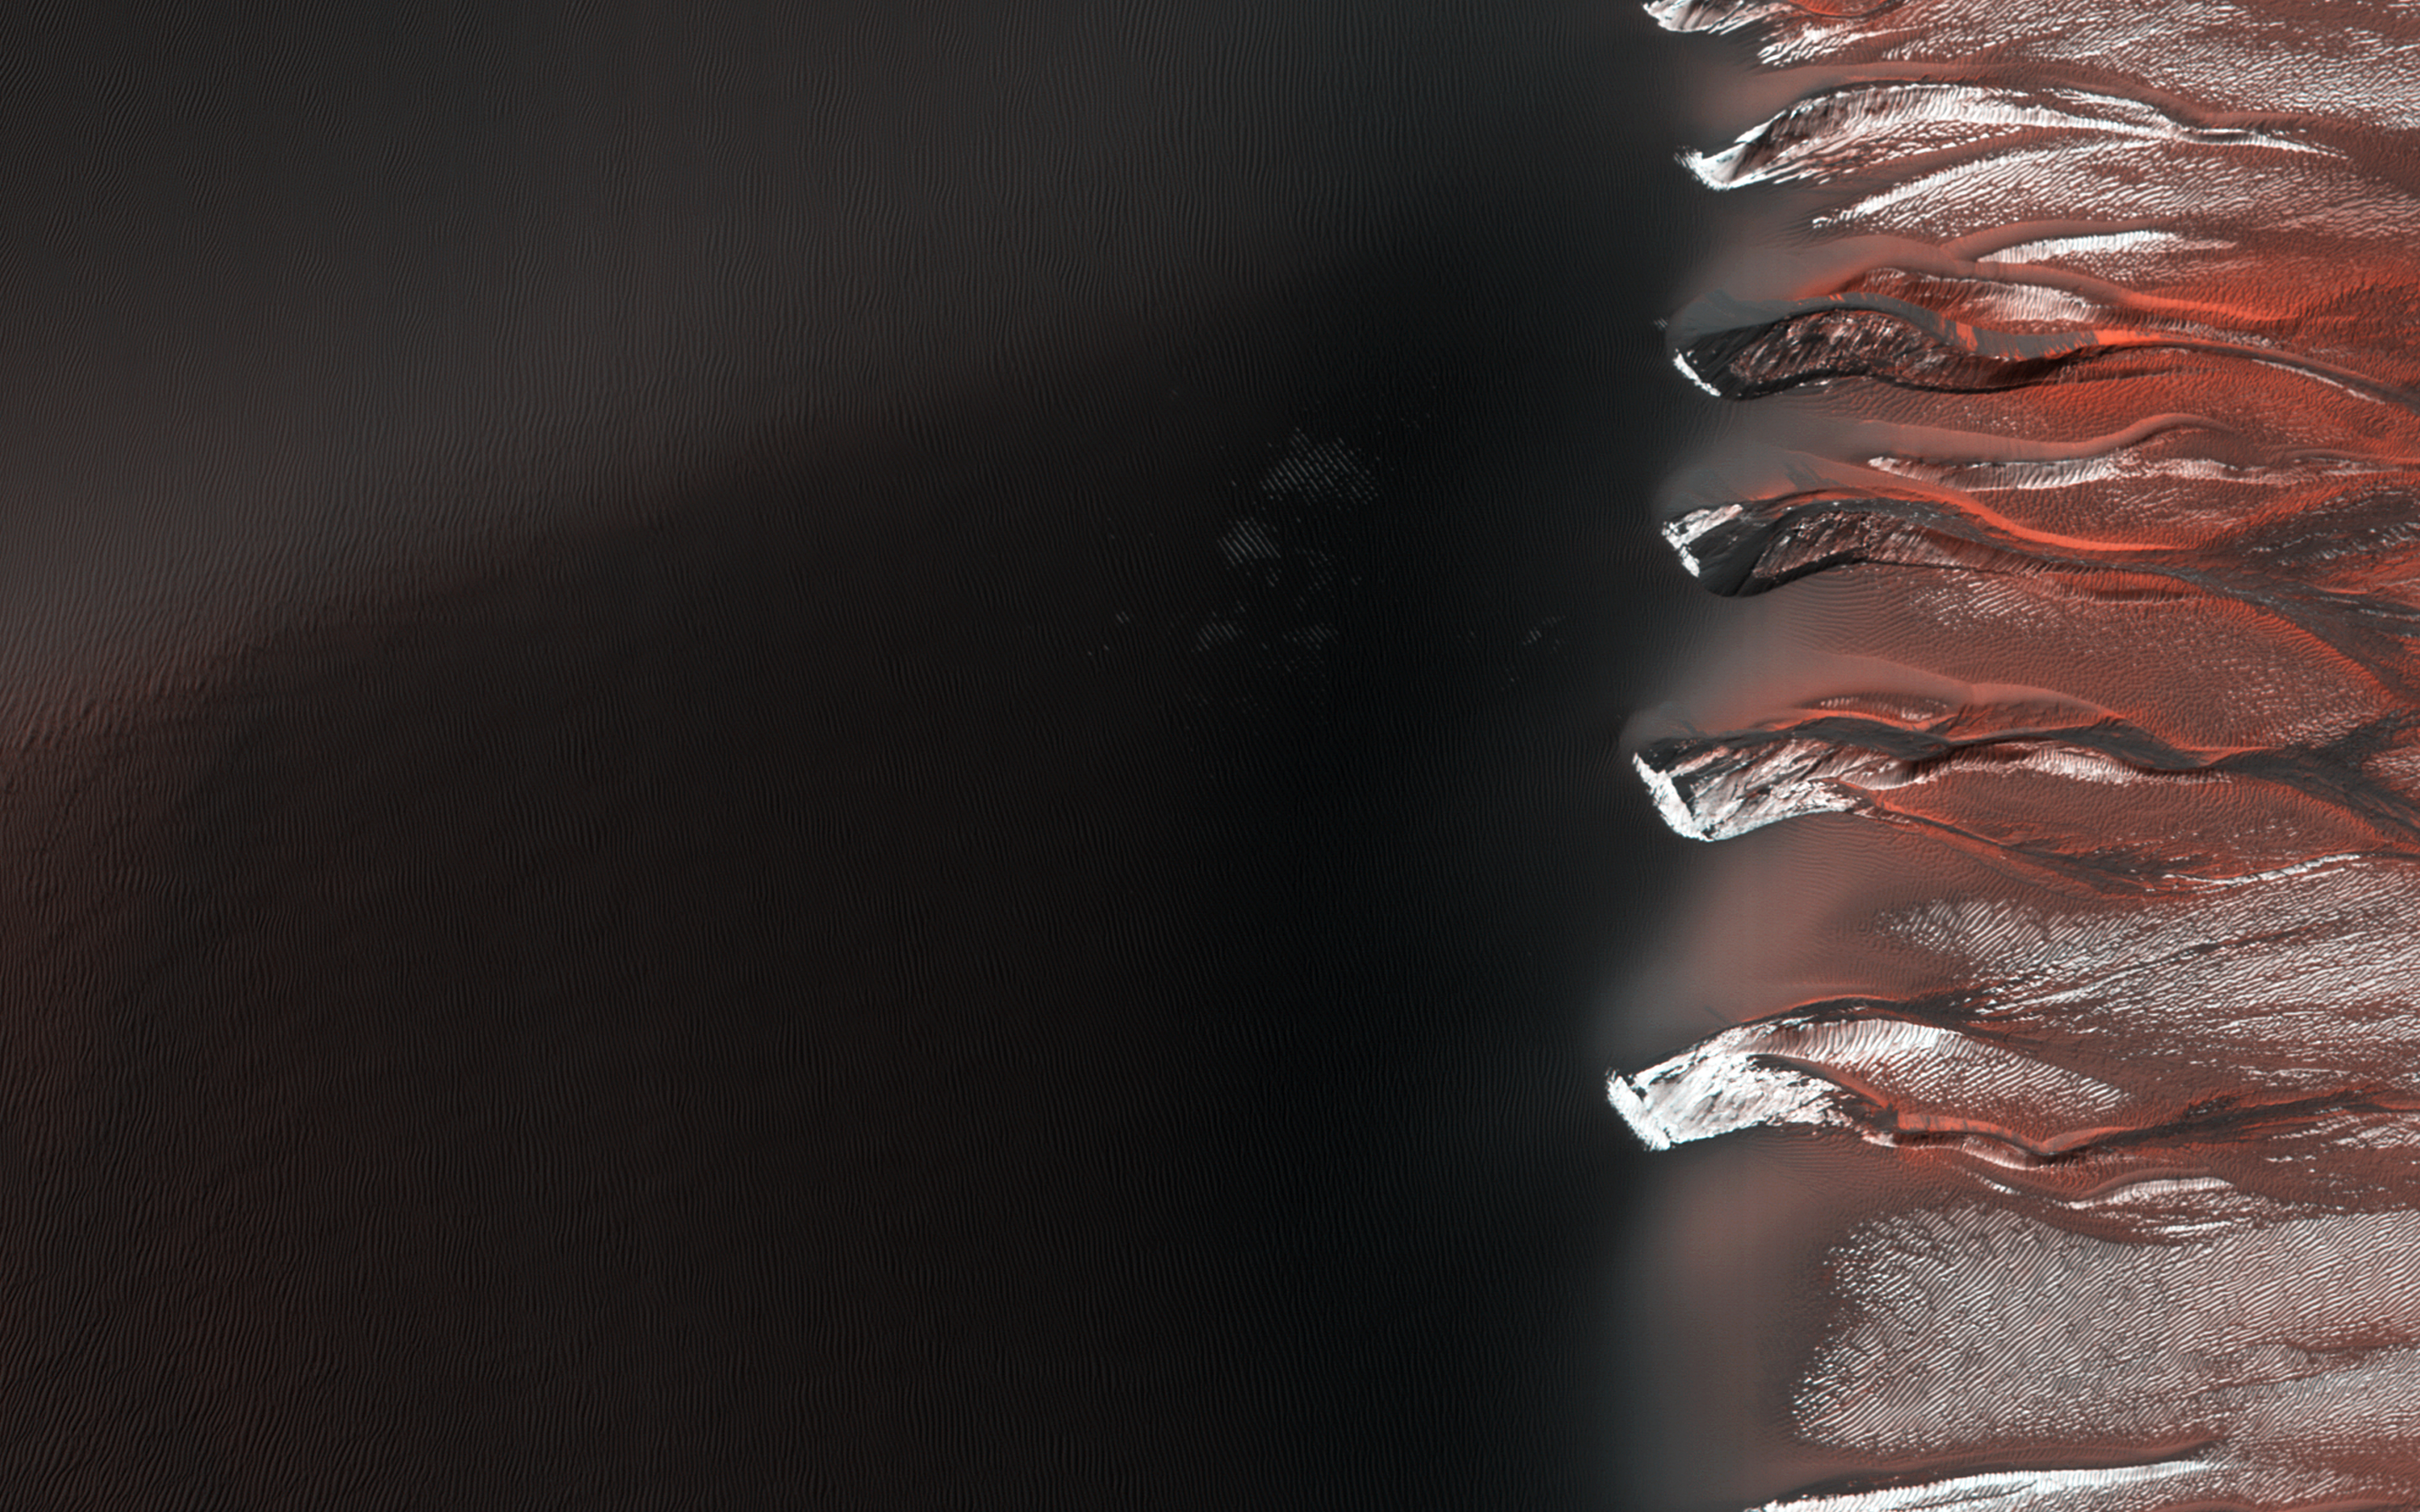

Frosty Alcoves on Kaiser Crater Dunes

Kaiser Crater hosts a large field of sand dunes. Every winter the dunes are covered with a layer of seasonal carbon dioxide ice (dry ice). In early spring the ice begins to sublimate (going directly from solid ice to gas).

In this image, the dunes are partially free of seasonal ice, with the contrast making it easy to see the ripples. Deep alcoves have been carved at the crest of the dune. We hypothesize that this is the result of the gas coming from the dry ice, destabilizing the sand at the crest. As blocks of ice protected in the cold shadows of the alcove break off they slide downslope, carving the channels we see.

The University of Arizona, Tucson, operates HiRISE, which was built by Ball Aerospace & Technologies Corp., Boulder, Colo. NASA’s Jet Propulsion Laboratory, a division of the California Institute of Technology in Pasadena, manages the Mars Reconnaissance Orbiter Project for NASA’s Science Mission Directorate, Washington.

Credit: NASA/JPL-Caltech/Univ. of Arizona